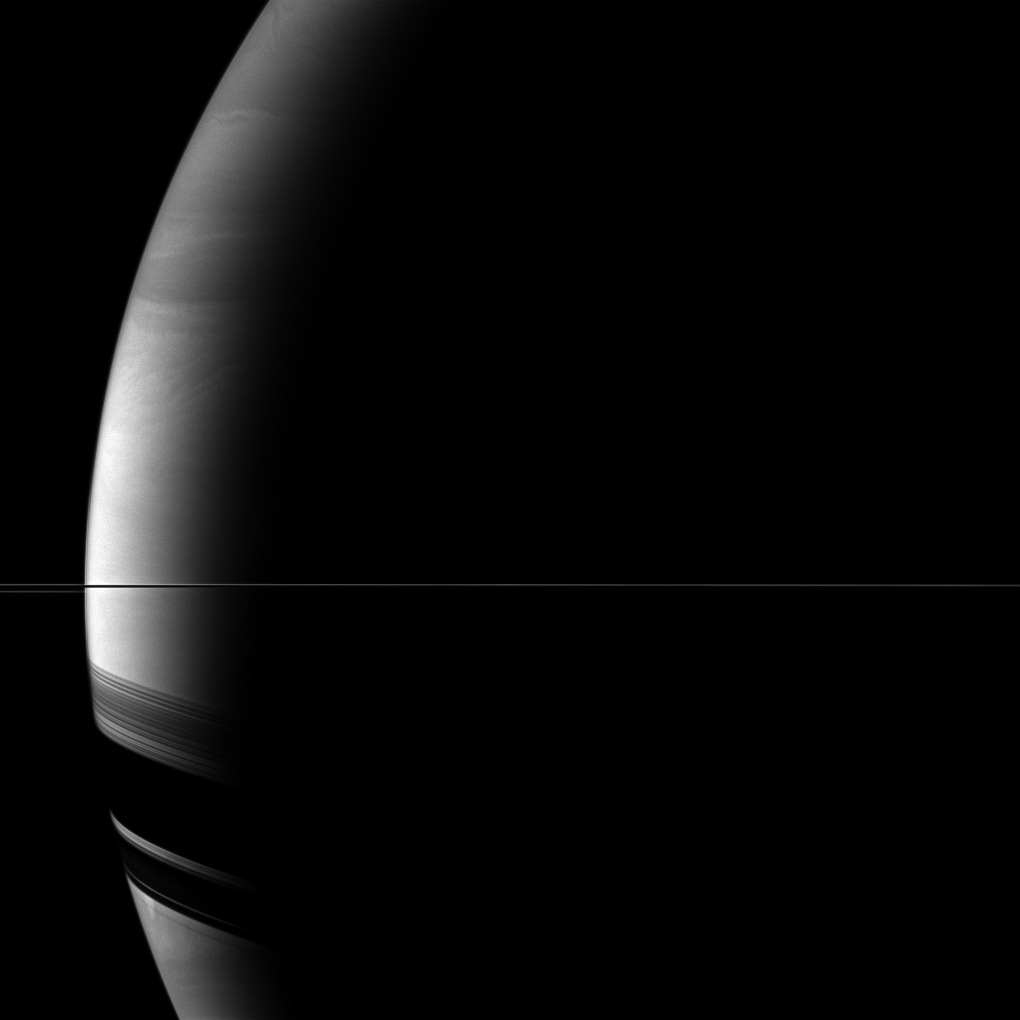

Thin Line, Broad Shadows

Saturn’s rings appear as only a thin line seen edge-on in the middle of this Cassini view, but the rings cast broad shadows on the southern hemisphere of the planet in the lower left of the image.

This view looks toward the southern, unilluminated side of the rings from just below the ringplane.

The image was taken with the Cassini spacecraft wide-angle camera on Jan. 9, 2011 using a spectral filter sensitive to wavelengths of near-infrared light centered at 728 nanometers. The view was acquired at a distance of approximately 796,000 kilometers (494,000 miles) from Saturn and at a Sun-Saturn-spacecraft, or phase, angle of 147 degrees. Image scale is 44 kilometers (27 miles) per pixel.

The Cassini-Huygens mission is a cooperative project of NASA, the European Space Agency and the Italian Space Agency. The Jet Propulsion Laboratory, a division of the California Institute of Technology in Pasadena, manages the mission for NASA’s Science Mission Directorate, Washington, D.C. The Cassini orbiter and its two onboard cameras were designed, developed and assembled at JPL. The imaging operations center is based at the Space Science Institute in Boulder, Colo.

Credit: NASA/JPL/Space Science Institute